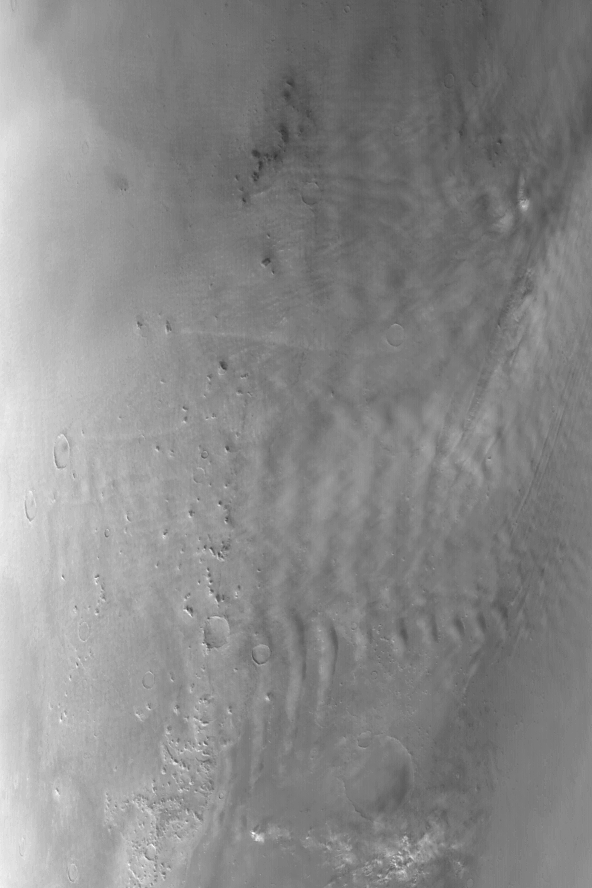

Clouds near Phlegra Montes

14 January 2004
This Mars Global Surveyor (MGS) Mars Orbiter Camera (MOC) wide angle red image shows mid-winter, afternoon cloud patterns over the northern end of the Phlegra Montes near 46°N, 192°W. The image, acquired in December 2003, covers an area approximately 579 km (354 mi) wide; sunlight illuminates the scene from the lower left.

Credit: NASA/JPL/Malin Space Science Systems